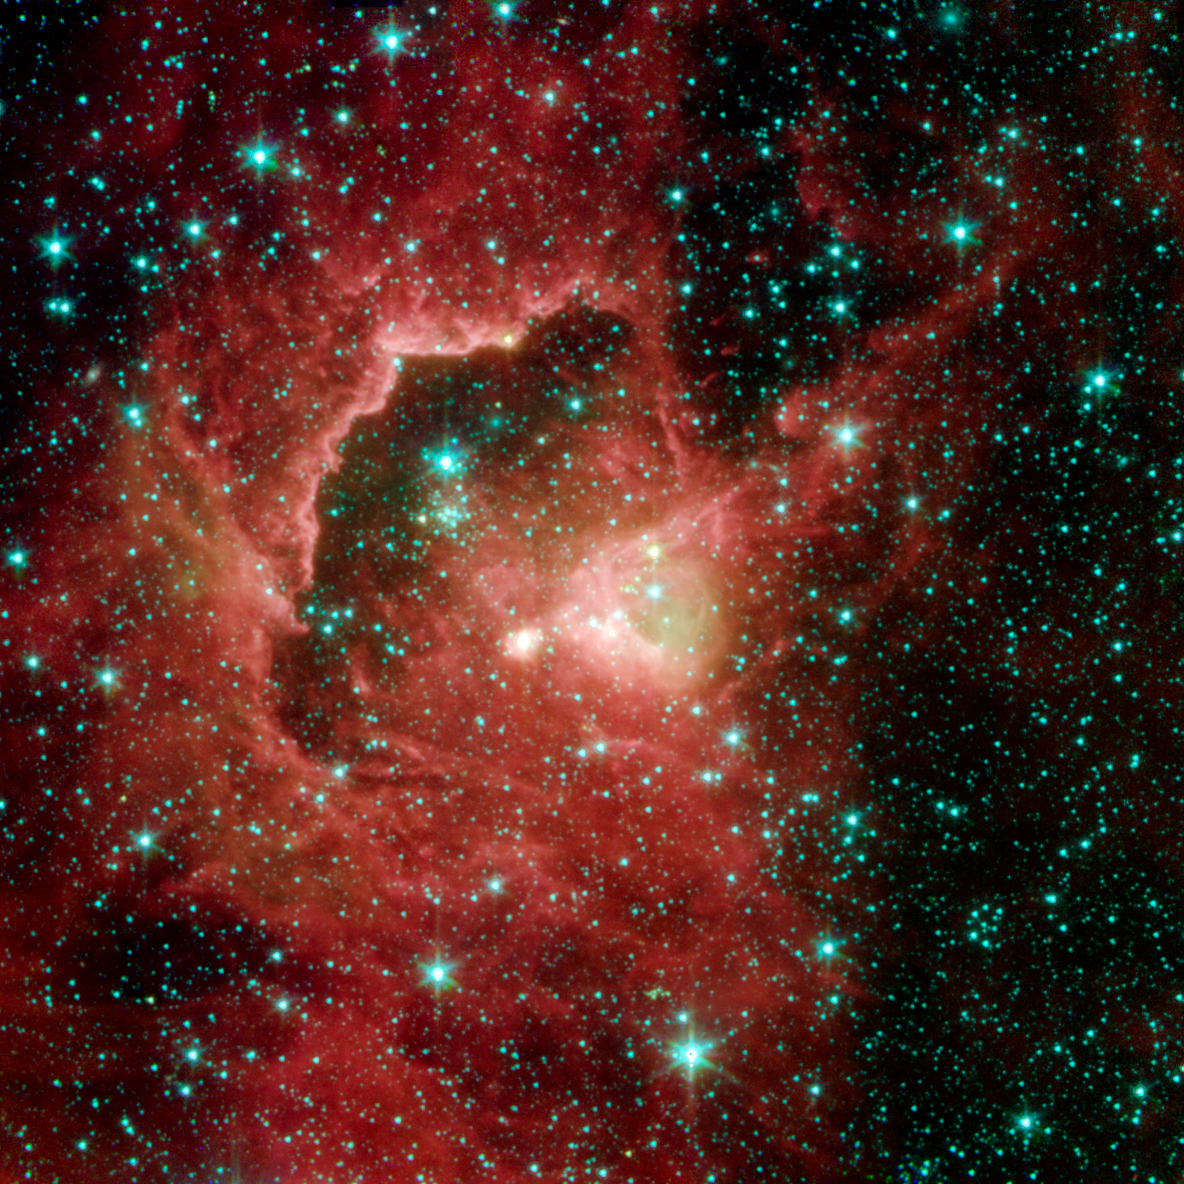

Spitzer View of IRAS 2214+5948

This image from NASA's Spitzer Space Telescope reveals the complex life cycle of young stars, from their dust-shrouded beginnings to their stellar debuts. The stellar nursery was spotted in a cosmic cloud sitting 21,000 light-years away in the Cepheus constellation.A star is born when a dense patch gas and dust collapses inside a cosmic cloud. In the first million years of a star's life, it is hidden from visible-light view by the cloud that created it. Eventually as the star matures, its strong winds and radiation blow away surrounding material and the star fully reveals itself to the universe.The first stages of stellar life are represented by the greenish yellow dot located in the center of the image (just to the right of the blue dot). Astronomers suspect that this source is less than a million years old because spectra of the region (right bottom graph) reveal a deep absorption feature due to silicate dust (crushed crystalline grains that are smaller than sand) indicating that the star is still deeply embedded inside the cosmic cloud that collapsed to form it. Wisps of green surrounding the star and its nearby environment illustrate the presence of hot hydrogen gas. Above and to the left of the central greenish yellow dot, a large, bright pinkish dot reveals a more mature star on the verge of emerging from its natal cocoon. Although this star is still shrouded by its birth material, astronomers use Spitzer, a temperature-sensitive infrared telescope, to see the surrounding gas and dust that is being heated up by the star. The region's oldest and fully exposed stars can be seen as bunches of blue specks located just left of the concave ridge. Energetic particles and ultraviolet photons from nearby star clusters etched this arc into the cloud by blowing away surrounding dust and gas.

The featured image is a four-channel composite, where blue indicates emission at 3.6 microns, green corresponds to 4.5 microns, and red to 5.8 and 8.0 microns. The image was taken by Spitzer's Infrared Array Camera (IRAC).

Credit: NASA/JPL-Caltech/S. Carey and J. Ingalls (SSC/Caltech)